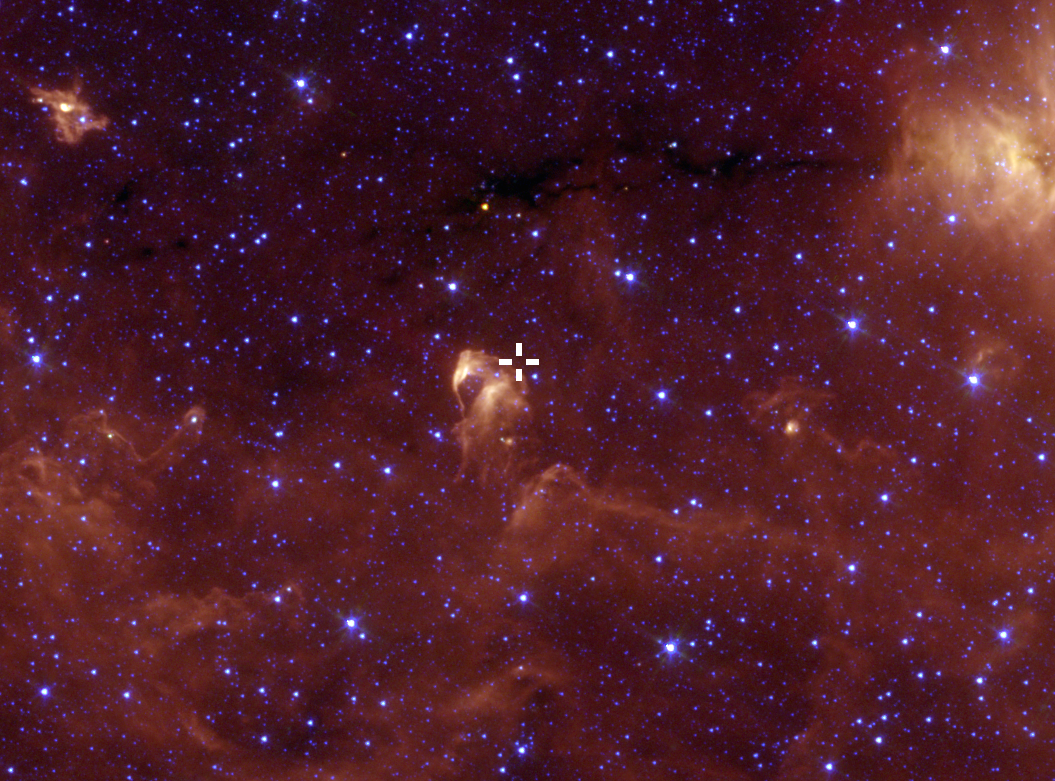

Star Gaia 17pbi Seen by Spitzer

The location of Gaia 17bpi, which lies in the Sagitta constellation, is indicated in this image taken by NASA’s Spitzer Space Telescope.

NASA’s Jet Propulsion Laboratory, Pasadena, California, manages the Spitzer Space Telescope mission for NASA’s Science Mission Directorate, Washington. Science operations are conducted at the Spitzer Science Center at Caltech in Pasadena, California. Spacecraft operations are based at Lockheed Martin Space Systems Company, Littleton, Colorado. Data are archived at the Infrared Science Archive housed at the Infrared Processing and Analysis Center (IPAC) at Caltech. Caltech manages JPL for NASA.

Credit: NASA/JPL-Caltech/M. Kuhn (Caltech)